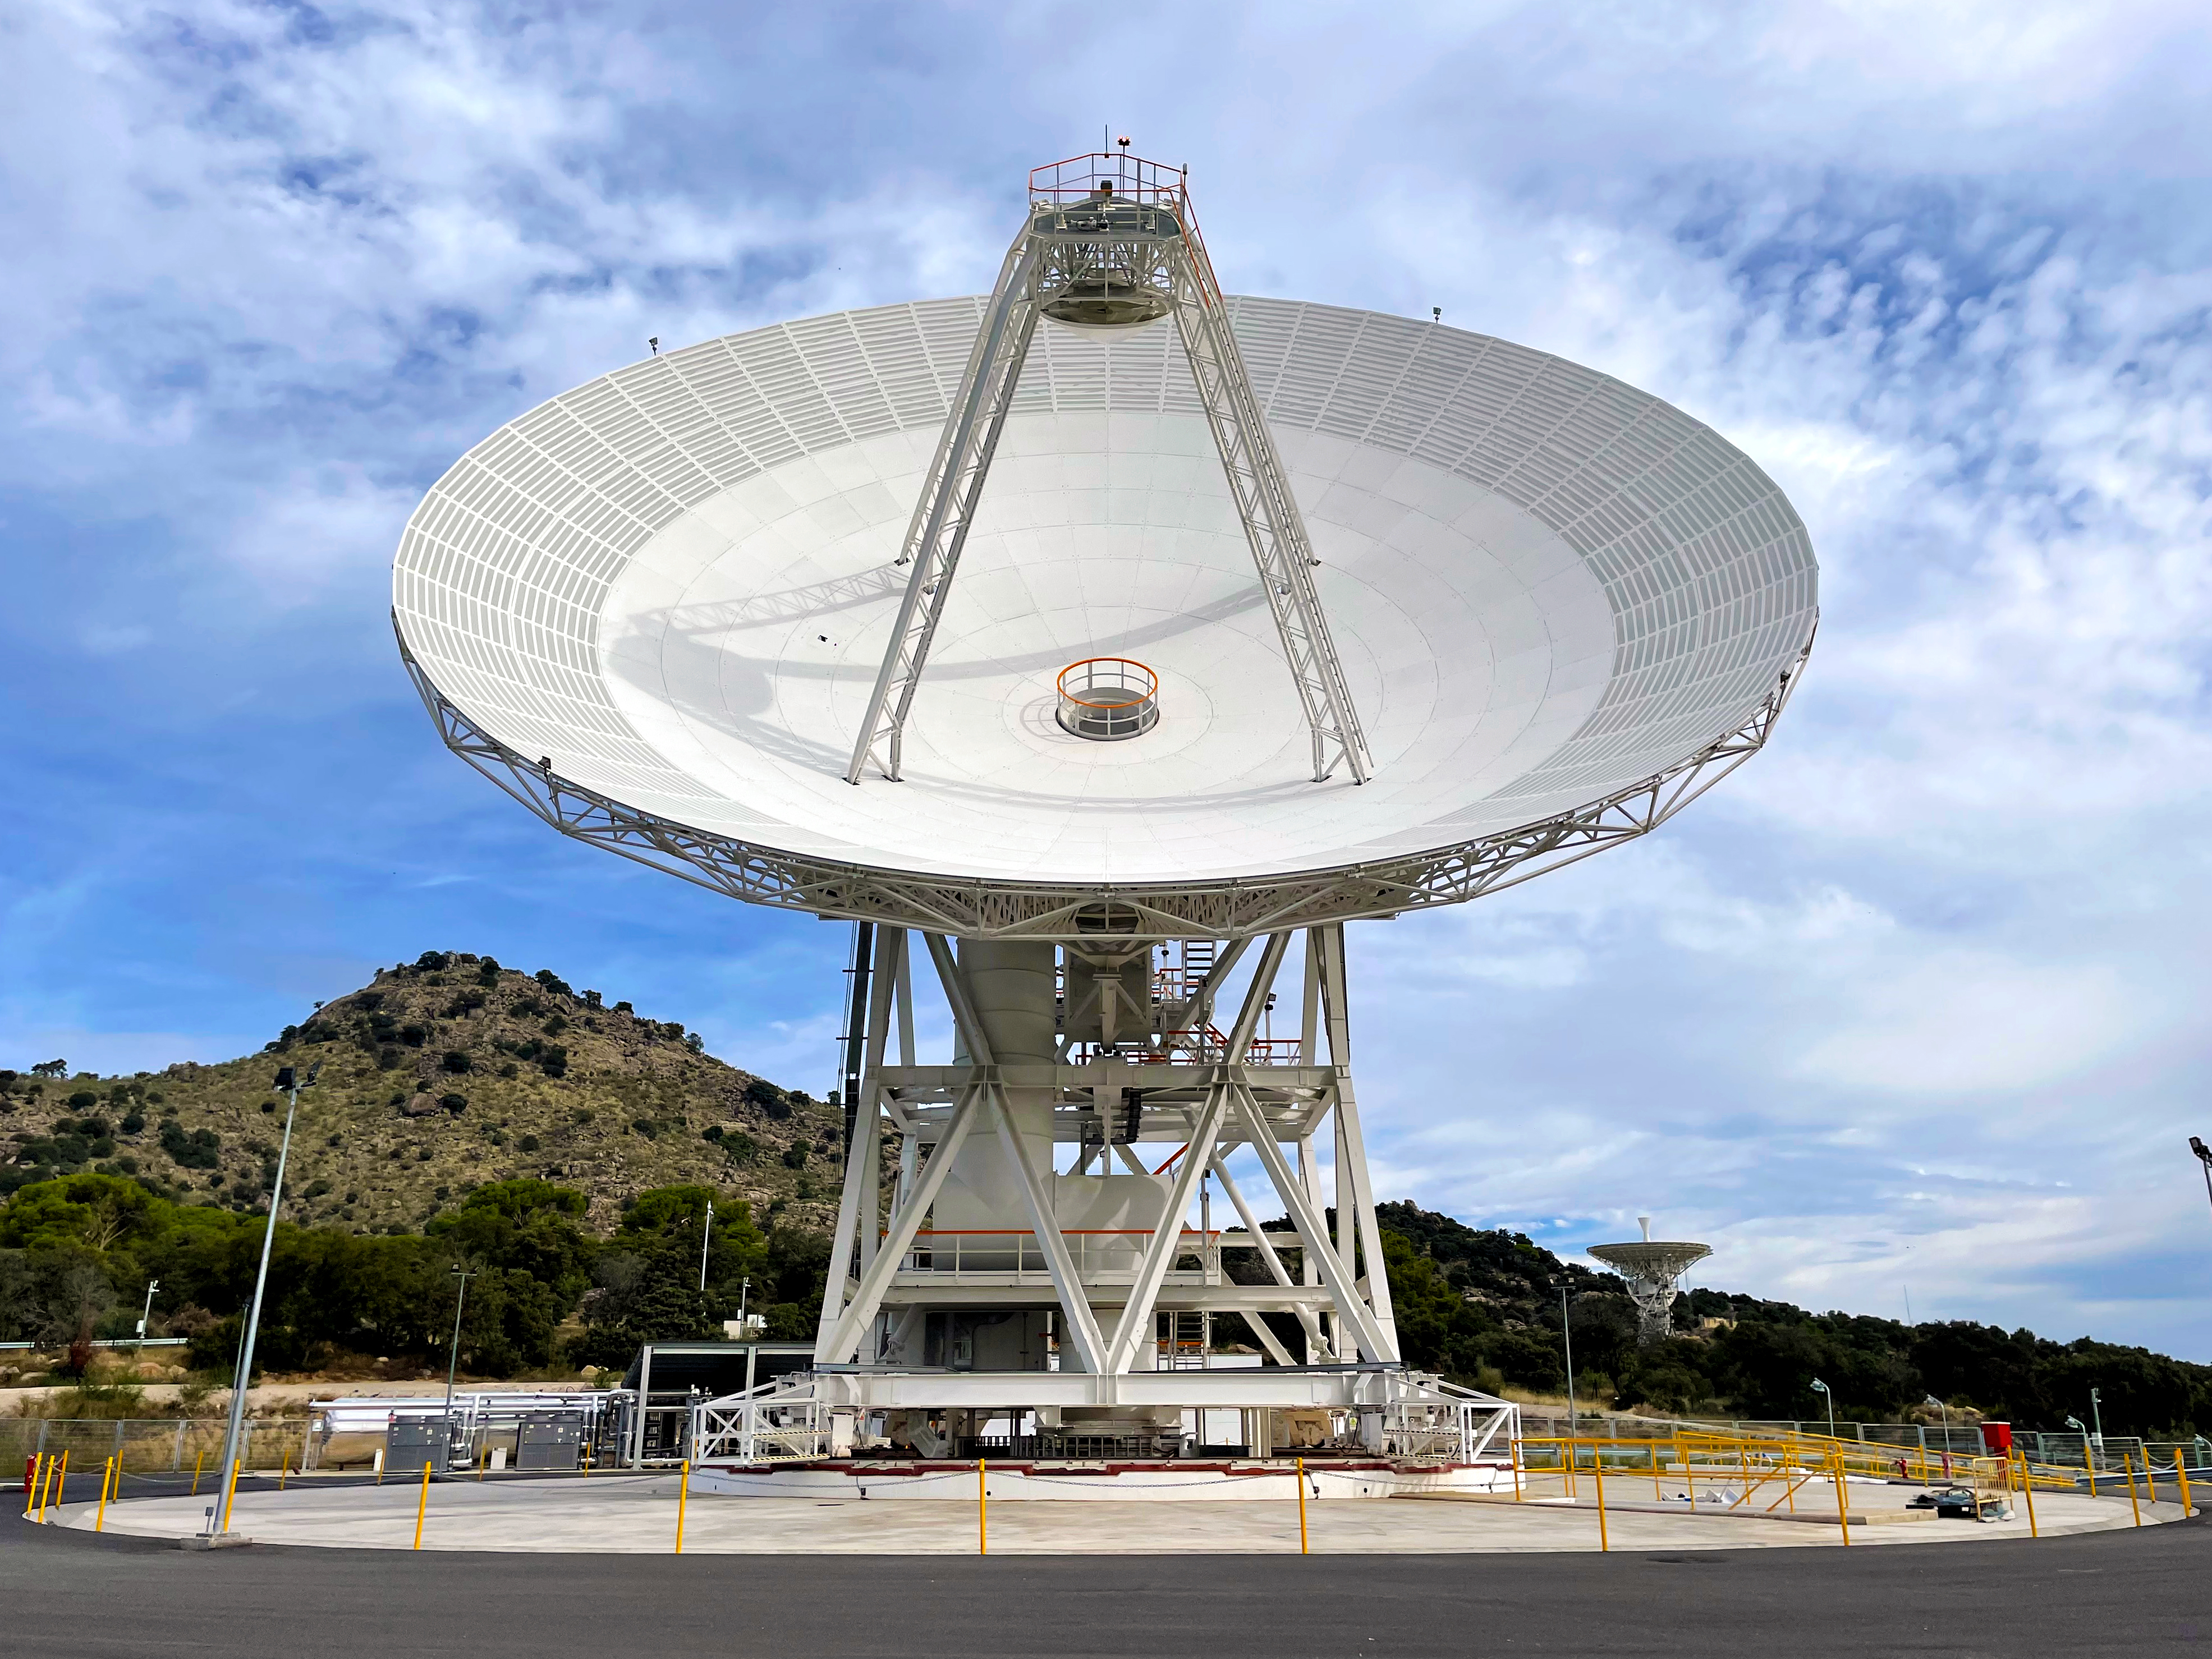

A New Antenna for NASA’s Deep Space Network

Deep Space Station 53, or DSS-53, is a new 34-meter (111-foot) beam waveguide antenna that went online in February 2022 at NASA’s Deep Space Network’s ground station in Madrid.

DSS-53 is the fourth of six antennas being added to expand the DSN’s capacity and meet the needs of a growing number of spacecraft. When the project is complete, each of the network’s three ground stations around the globe will have four beam waveguide antennas. The Madrid Deep Space Communications Complex is the first to have completed its build-out as part of project. Construction on DSS-53 began in 2016.

The DSN is managed by NASA’s Jet Propulsion Laboratory in Southern California for the agency’s Space Communications and Navigation (SCaN) program, which is located at NASA Headquarters within the Space Operations Mission Directorate. The DSN allows missions to track, send commands to, and receive scientific data from faraway spacecraft. Now with 14 antennas in operation, the network currently supports about 40 missions and is expected to support another 40 that will launch in the coming years.

The Madrid station is managed on NASA’s behalf by Spain’s Instituto Nacional de Técnica Aeroespacial (National Institute of Aerospace Technology).

Credit: NASA/JPL-Caltech